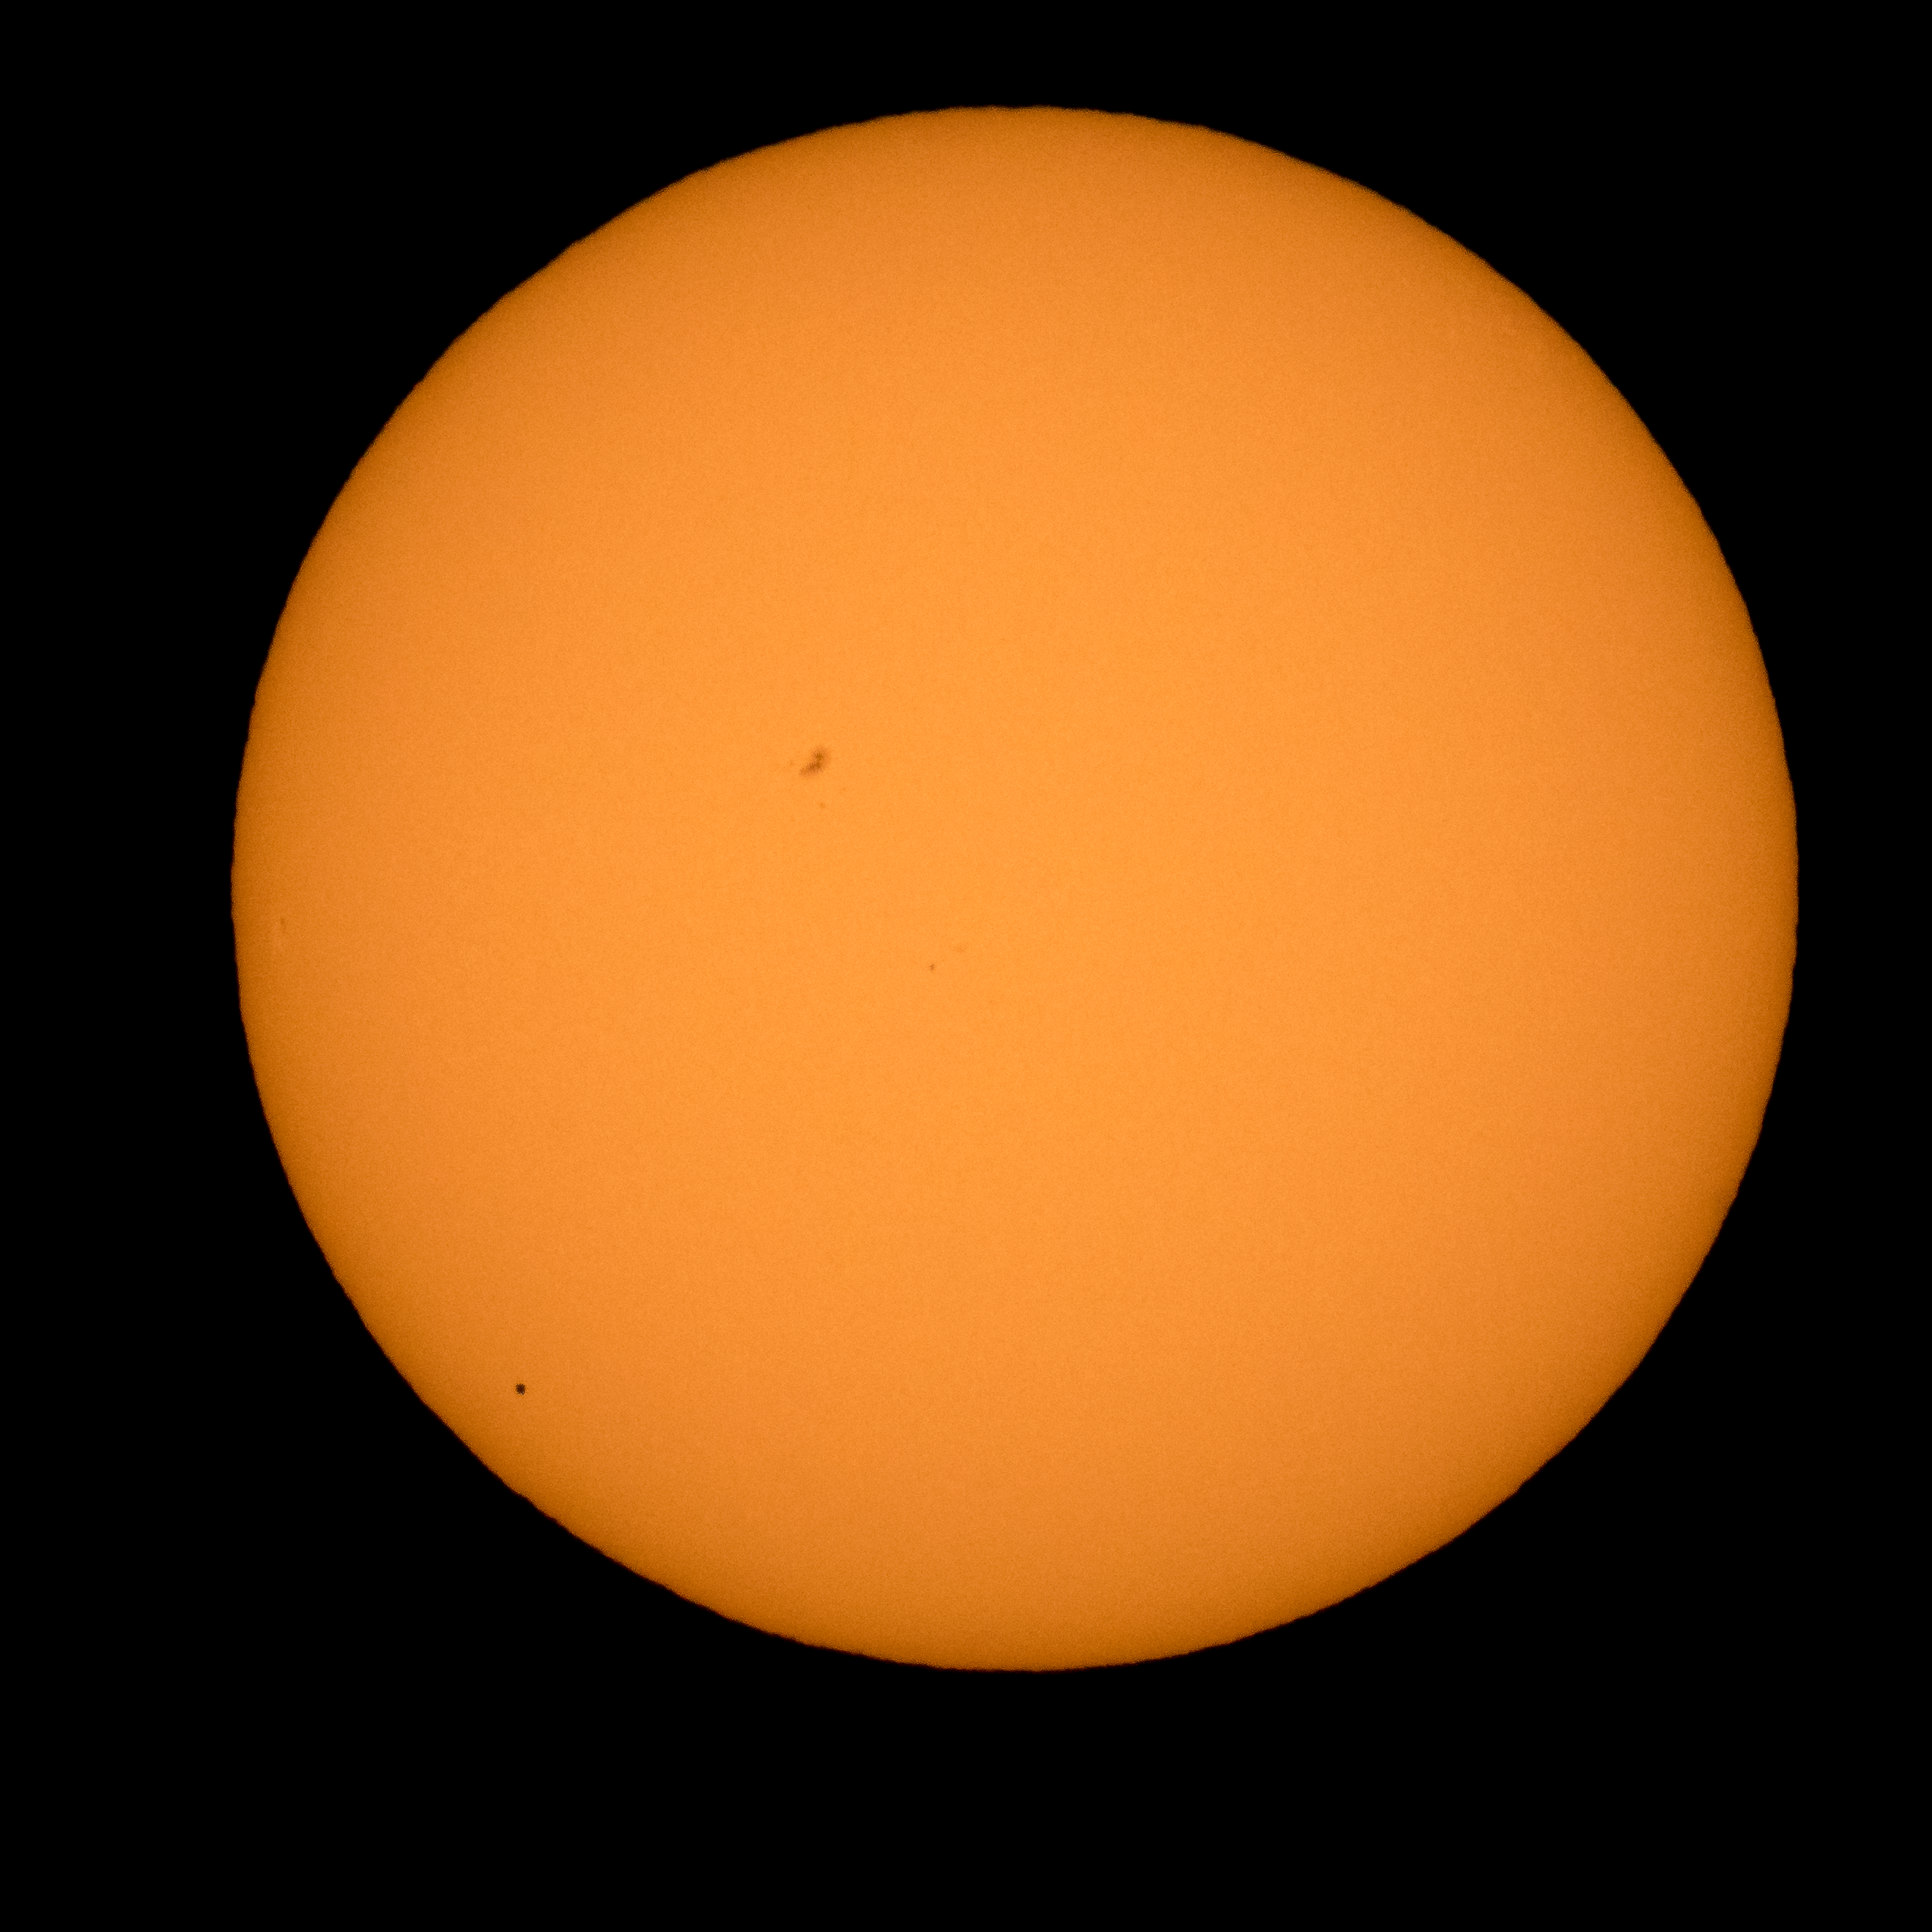

Mercury Solar Transit

The planet Mercury is seen in silhouette, lower left, as it transits across the face of the sun Monday, May 9, 2016, as viewed from Boyertown, Pennsylvania. Mercury passes between Earth and the sun only about 13 times a century, with the previous transit taking place in 2006.

Credit: NASA/Bill Ingalls